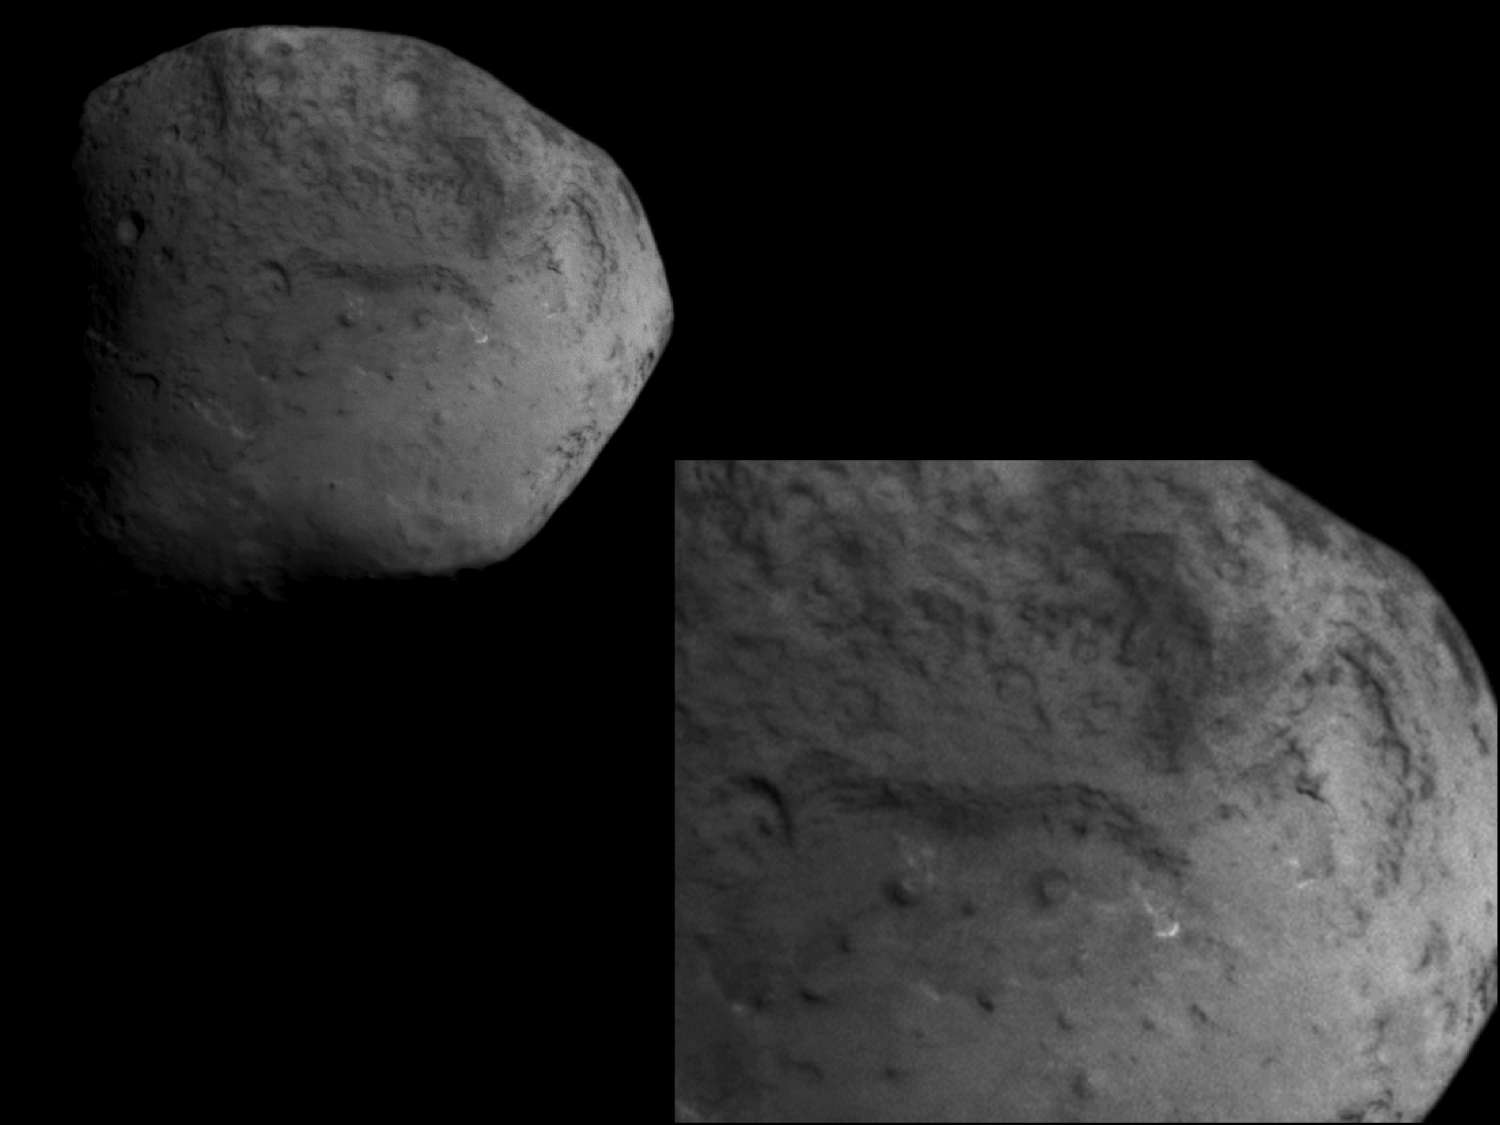

New Territory on Tempel 1

This image obtained by NASA’s Stardust spacecraft shows a side of the nucleus of comet Tempel 1 that has never been seen before. In the image, three terraces of different elevations are visible, with dark, banded scarps, or slopes, separating them. The widest of the banded slopes is about 2 kilometers (1 mile). The lowest terrace has two circular features that are about 150 meters (500 feet) in diameter.

An inset on the right shows a closer view.

This image was taken on February 14, 2011, at 8:39:21 p.m. PST. The spatial resolution is about 15 meters (50 feet) per pixel.

NASA’s Deep Impact spacecraft visited this same comet in July 2005 and also observed the presence of layers on the other side of the comet.

This image shows at least 90 percent new territory.

Stardust-NExT is a low-cost mission that will expand the investigation of comet Tempel 1 initiated by NASA’s Deep Impact spacecraft. JPL, a division of the California Institute of Technology in Pasadena, manages Stardust-NExT for the NASA Science Mission Directorate, Washington, D.C. Joe Veverka of Cornell University, Ithaca, N.Y., is the mission’s principal investigator. Lockheed Martin Space Systems, Denver, built the spacecraft and manages day-to-day mission operations.

Credit: NASA/JPL-Caltech/Cornell